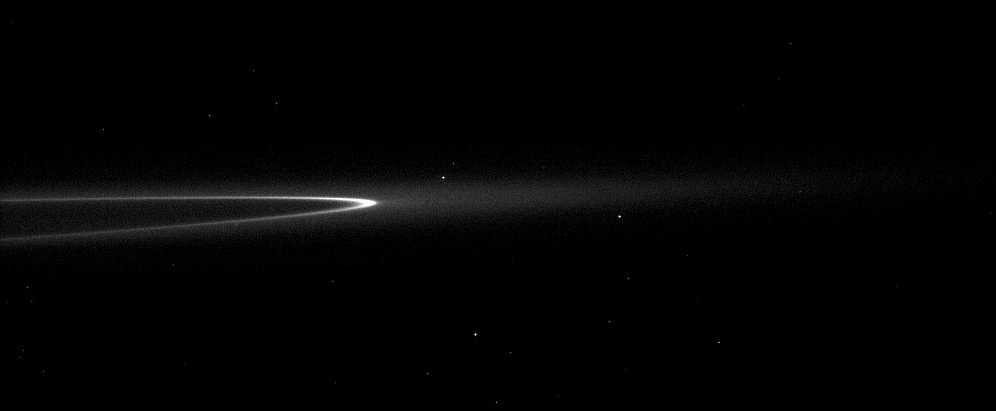

Faint Ring, Bright Arc

The bright arc in Saturn’s faint G ring contains a little something special.

Although it can’t be seen here, the tiny moonlet Aegaeon (formerly known as S/2008 S 1) orbits within the bright arc. See PIA11148 to learn more. This view looks toward the northern, sunlit side of the rings from just above the ringplane. Many background stars are visible.

The image was taken in visible light with the Cassini spacecraft narrow-angle camera on Dec. 7, 2009. The view was obtained at a distance of approximately 1.7 million kilometers (1.1 million miles) from Saturn. Image scale is 10 kilometers (6 miles) per pixel.

The Cassini-Huygens mission is a cooperative project of NASA, the European Space Agency and the Italian Space Agency. The Jet Propulsion Laboratory, a division of the California Institute of Technology in Pasadena, manages the mission for NASA’s Science Mission Directorate, Washington, D.C. The Cassini orbiter and its two onboard cameras were designed, developed and assembled at JPL. The imaging operations center is based at the Space Science Institute in Boulder, Colo.

Credit: NASA/JPL/Space Science Institute